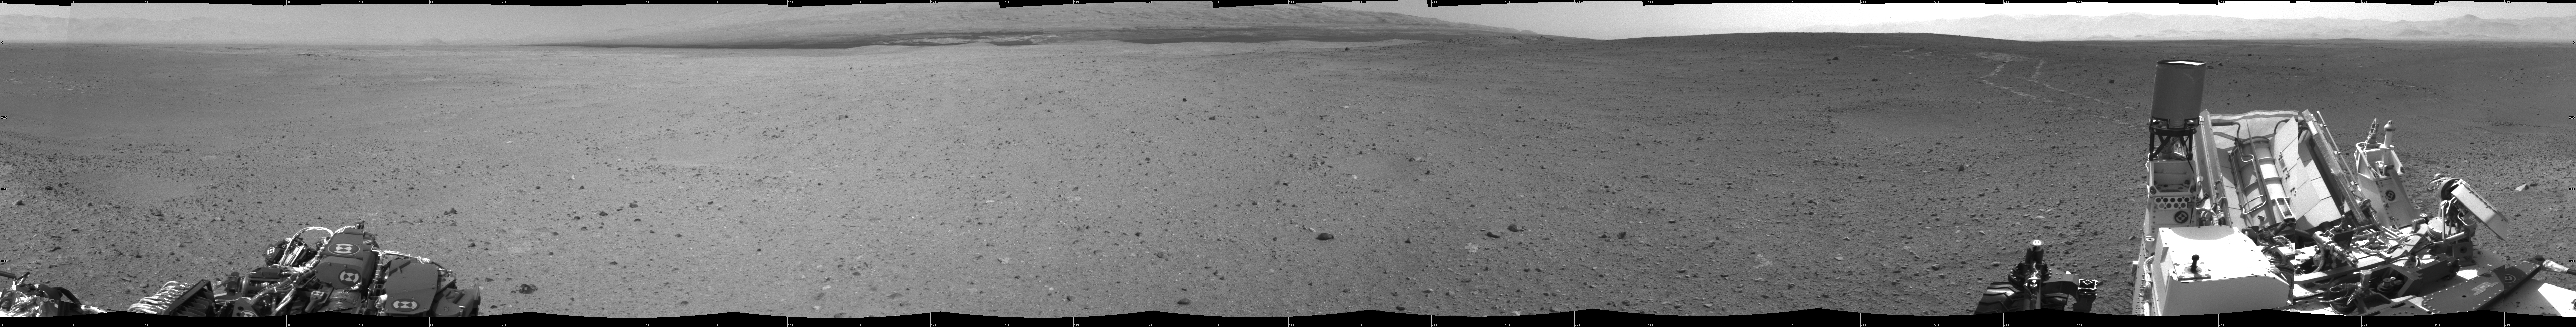

Looking Back at Tracks from Sol 24 Drive

NASA’s Mars rover Curiosity drove about 70 feet (about 21 meters) on the mission’s 21st Martian day, or sol (Aug. 30, 2012) and then took images with its Navigation Camera that are combined into this scene, which includes the fresh tracks. This full-circle view is centered toward the south, with north at both ends.

JPL manages the Mars Science Laboratory/Curiosity for NASA’s Science Mission Directorate in Washington. The rover was designed, developed and assembled at JPL, a division of the California Institute of Technology in Pasadena.

Credit: NASA/JPL-Caltech